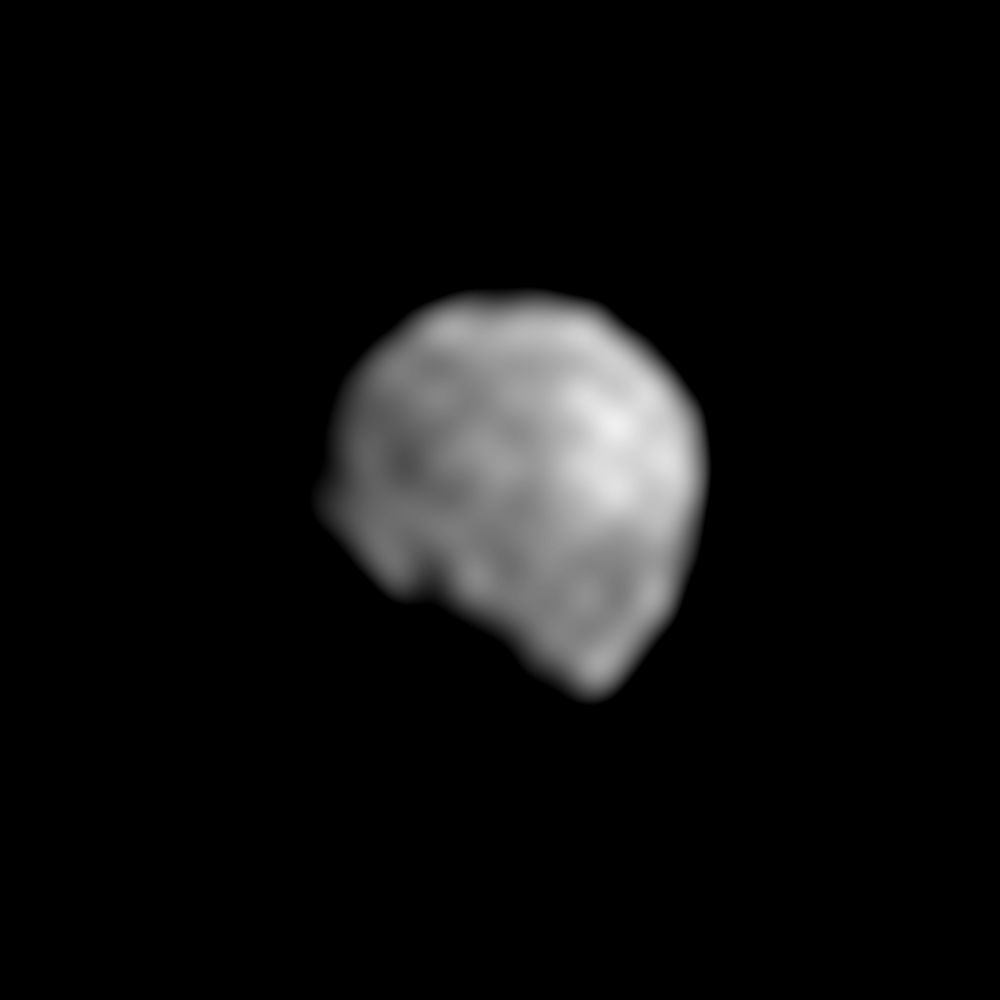

Early View of Dactyl

This image is a closeup of the newly discovered moon of the asteroid Ida, provisionally designated ‘1993 (243) 1.’ This is a magnified, processed version of the single view of the natural satellite transmitted so far by the Galileo spacecraft to Earth. Only 1.5 kilometers (1 mile) across in this view, the overall shape, size, rotation and orbital motion of the natural satellite are still unknown. The sun’s illumination is coming from the upper right. The black ‘gouge’ in the body’s shape toward the lower left is probably more apparent than real and is mostly a part of the shadowed night side of the little moon. A rugged landscape, including one or two craters, appears to be present, although the smallest features that can be detected in this picture are about 1/7th the diameter of the natural satellite. This picture was taken by Galileo during its flyby of Ida on August 28, 1993. Later in the spring of 1994, scientists hope to receive other views of Ida’s moon which are currently stored on Galileo’s onboard tape recorder; one of those images is expected to be at least three times sharper than this one. The Jet Propulsion Laboratory manages the Galileo Project for NASA’s Office of Space Science.

Credit: NASA/JPL